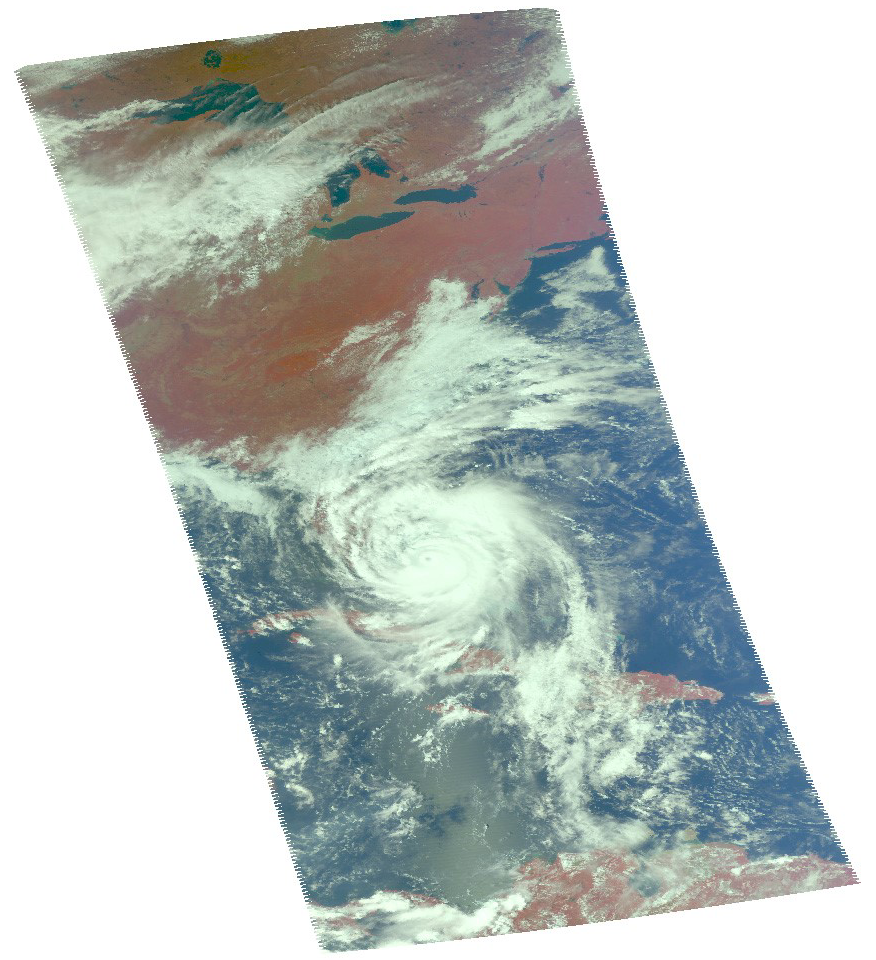

A Look at Hurricane Matthew from NASA’s AIRS

Infrared Image

Hurricane Matthew, currently an extremely dangerous Category 4 storm on the Saffir-Simpson Hurricane Wind Scale, continues to bear down on the southeastern United States. At 11:23 a.m. PDT (2:23 p.m. EDT and 18:23 UT) today, NASA’s Atmospheric Infrared Sounder (AIRS) instrument aboard NASA’s Aqua satellite observed the storm as its eye was passing over the Bahamas. The AIRS false-color infrared image shows that the northeast and southwest quadrants of the storm had the coldest cloud tops, denoting the regions of the storm where the strongest precipitation was occurring at the time. Data from the Advanced Microwave Sounding Unit (AMSU), another of AIRS’ suite of instruments, indicate that the northeast quadrant, which appears smaller in the infrared image, likely had the most intense rain bands at the time. The AIRS infrared image shows that at the time of the image the storm had full circulation, with a small eye surrounded by a thick eye wall.

About AIRS
The Atmospheric Infrared Sounder, AIRS, in conjunction with the Advanced Microwave Sounding Unit, AMSU, senses emitted infrared and microwave radiation from Earth to provide a three-dimensional look at Earth’s weather and climate. Working in tandem, the two instruments make simultaneous observations all the way down to Earth’s surface, even in the presence of heavy clouds. With more than 2,000 channels sensing different regions of the atmosphere, the system creates a global, three-dimensional map of atmospheric temperature and humidity, cloud amounts and heights, greenhouse gas concentrations, and many other atmospheric phenomena. Launched into Earth orbit in 2002, the AIRS and AMSU instruments fly onboard NASA’s Aqua spacecraft and are managed by NASA’s Jet Propulsion Laboratory in Pasadena, California, under contract to NASA. JPL is a division of the California Institute of Technology in Pasadena.

Credit: NASA/JPL-Caltech